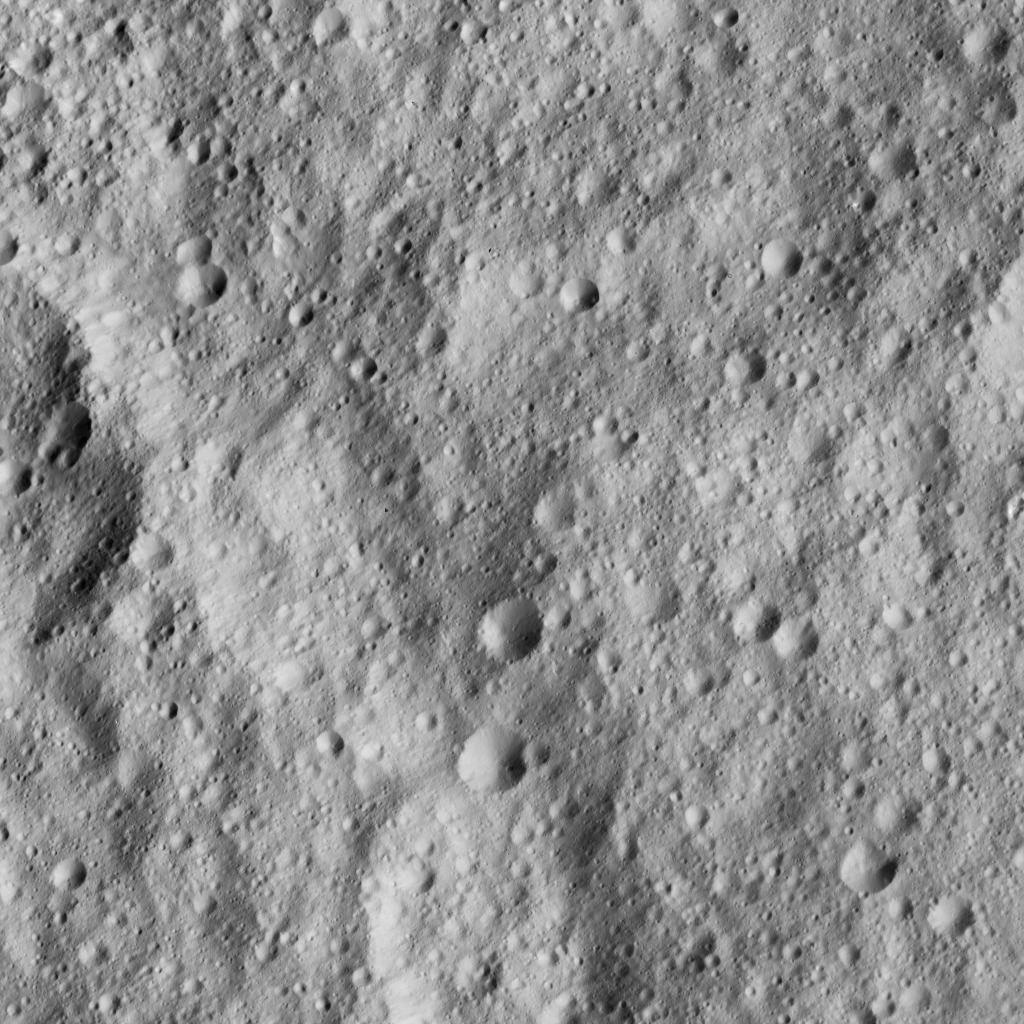

Dawn LAMO Image 150

NASA’s Dawn spacecraft looked down on Ceres’ equatorial region to capture this view of intensely cratered terrain. The image is centered at approximately 3 degrees south latitude, 267 degrees east longitude, just south of Kimis Crater.

Dawn took this image on June 3, 2016, from its low-altitude mapping orbit, at a distance of about 240 miles (385 kilometers) above the surface. The image resolution is 120 feet (35 meters) per pixel.

Dawn’s mission is managed by JPL for NASA’s Science Mission Directorate in Washington. Dawn is a project of the directorate’s Discovery Program, managed by NASA’s Marshall Space Flight Center in Huntsville, Alabama. UCLA is responsible for overall Dawn mission science. Orbital ATK, Inc., in Dulles, Virginia, designed and built the spacecraft. The German Aerospace Center, the Max Planck Institute for Solar System Research, the Italian Space Agency and the Italian National Astrophysical Institute are international partners on the mission team.

Credit: NASA/JPL-Caltech/UCLA/MPS/DLR/IDA